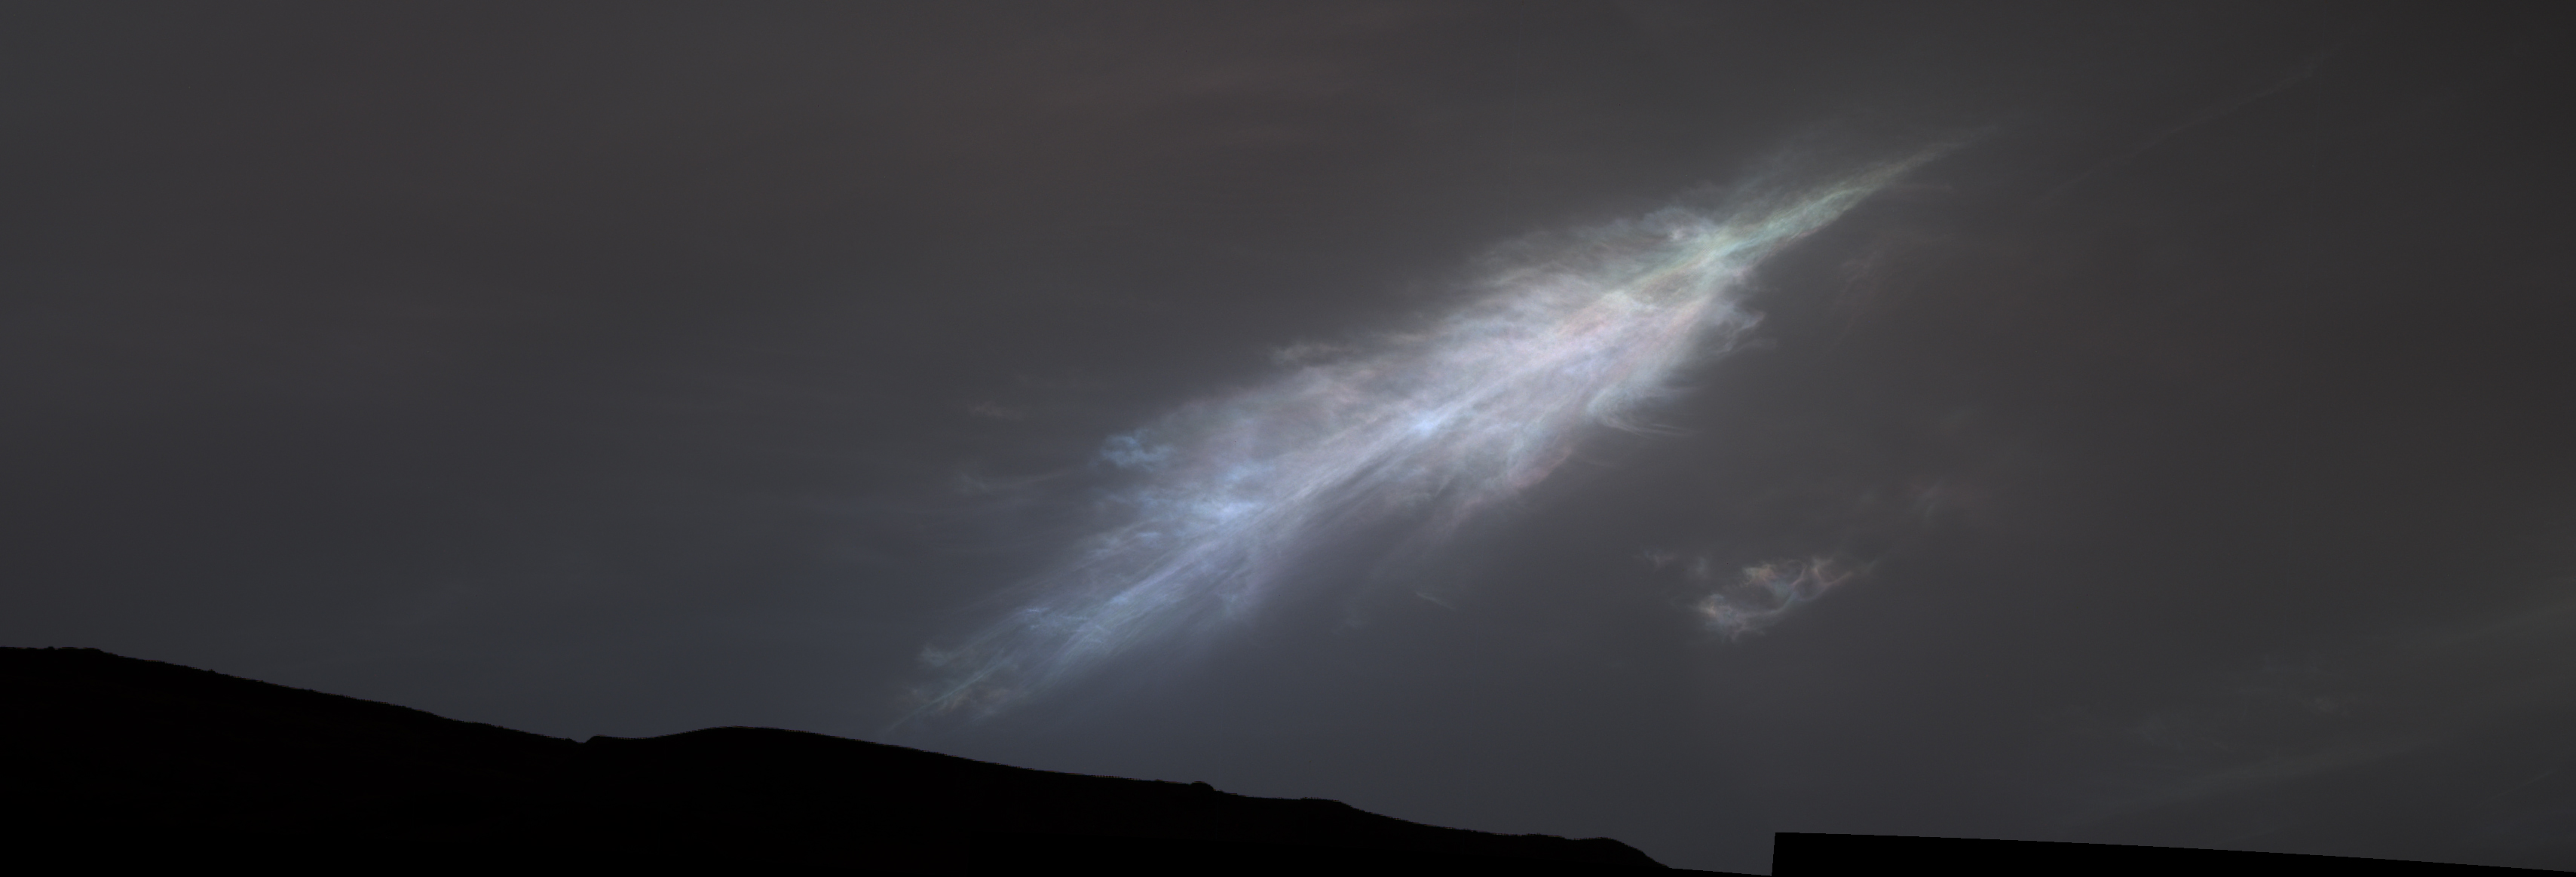

Curiosity Views Feather-Shaped Iridescent Cloud

NASA’s Curiosity Mars rover captured this feather-shaped iridescent cloud just after sunset on Jan. 27, 2023, the 3,724th Martian day, or sol, of the mission. Studying the colors in iridescent clouds tells scientists something about particle size within the clouds and how they grow over time.

These clouds were captured as part of a follow-on imaging campaign to study noctilucent, or “night-shining” clouds, which started in 2021. While most Martian clouds hover no more than 37 miles (60 kilometers) above the ground and are composed of water ice, these clouds appear to be higher in elevation, where it’s very cold. That suggests these clouds are made of carbon dioxide, or dry ice.

This scene made up of 28 individual images captured by the rover’s Mast Camera, or Mastcam. The images have been processed to emphasize the highlights.

Curiosity was built by NASA’s Jet Propulsion Laboratory, which is managed by Caltech in Pasadena, California. JPL leads the mission on behalf of NASA’s Science Mission Directorate in Washington. Malin Space Science Systems in San Diego built and operates Mastcam.

Credit: NASA/JPL-Caltech/MSSS